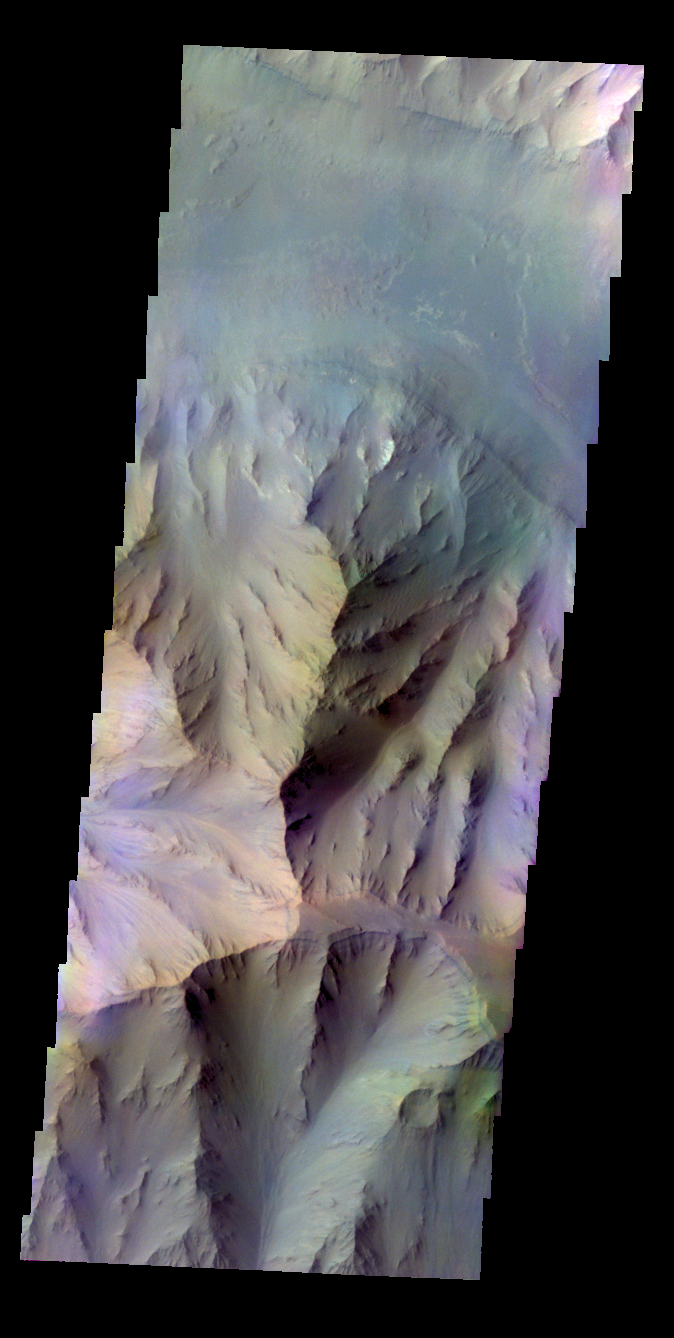

Coprates Chasma – False Color

The THEMIS VIS camera contains 5 filters. The data from different filters can be combined in multiple ways to create a false color image. These false color images may reveal subtle variations of the surface not easily identified in a single band image. Today’s false color image shows part of Coprates Chasma.

Credit: NASA/JPL-Caltech/ASU